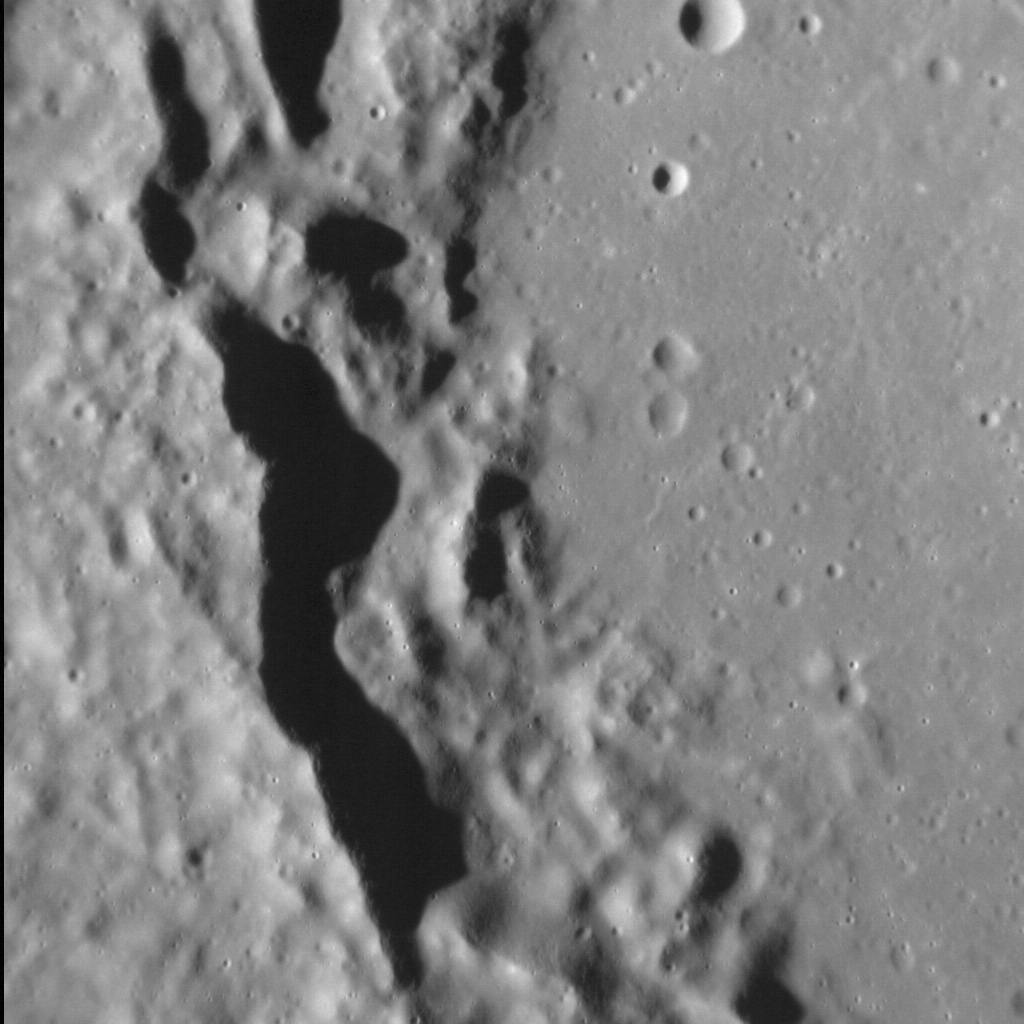

Covered Catullus

Originally released on Oct. 16, 2013

Named for the Roman poet Gaius Valerius Catullus, this impact crater, 100 km (62 mi.) in diameter, has a smoothly textured floor like that seen elsewhere on Mercury. The western portion of the floor (right) abuts against the inner, terraced wall of the crater (middle), which is bordered by the surrounding, older terrain (left). Scientists know of two ways to render the floor of a crater smooth: impact melt or volcanism. It can be difficult to differentiate the two processes, however, and so the nature of the smooth material within Catullus remains unknown. However, in a larger view a depression can be seen in the center of Catullus that may be volcanic in nature — and so too might the floor of the crater itself.

This image was acquired as a high-resolution targeted observation. Targeted observations are images of a small area on Mercury’s surface at resolutions much higher than the 200-meter/pixel morphology base map. It is not possible to cover all of Mercury’s surface at this high resolution, but typically several areas of high scientific interest are imaged in this mode each week.

Date acquired: August 8, 2013
Image Mission Elapsed Time (MET): 18306428
Image ID: 4595268
Instrument: Narrow Angle Camera (NAC) of the Mercury Dual Imaging System (MDIS)
Center Latitude: 21.98°
Center Longitude: 293.43° E
Resolution: 39 meters/pixel
Scale: The field of view in this image is approx. 40 km (25 mi.) across
Incidence Angle: 68.1°
Emission Angle: 3.5°
Phase Angle: 71.6°
North is down in this image.

The MESSENGER spacecraft is the first ever to orbit the planet Mercury, and the spacecraft’s seven scientific instruments and radio science investigation are unraveling the history and evolution of the Solar System’s innermost planet. MESSENGER acquired over 150,000 images and extensive other data sets. MESSENGER is capable of continuing orbital operations until early 2015.

For information regarding the use of images, see the MESSENGER image use policy.

Credit: NASA/Johns Hopkins University Applied Physics Laboratory/Carnegie Institution of Washington